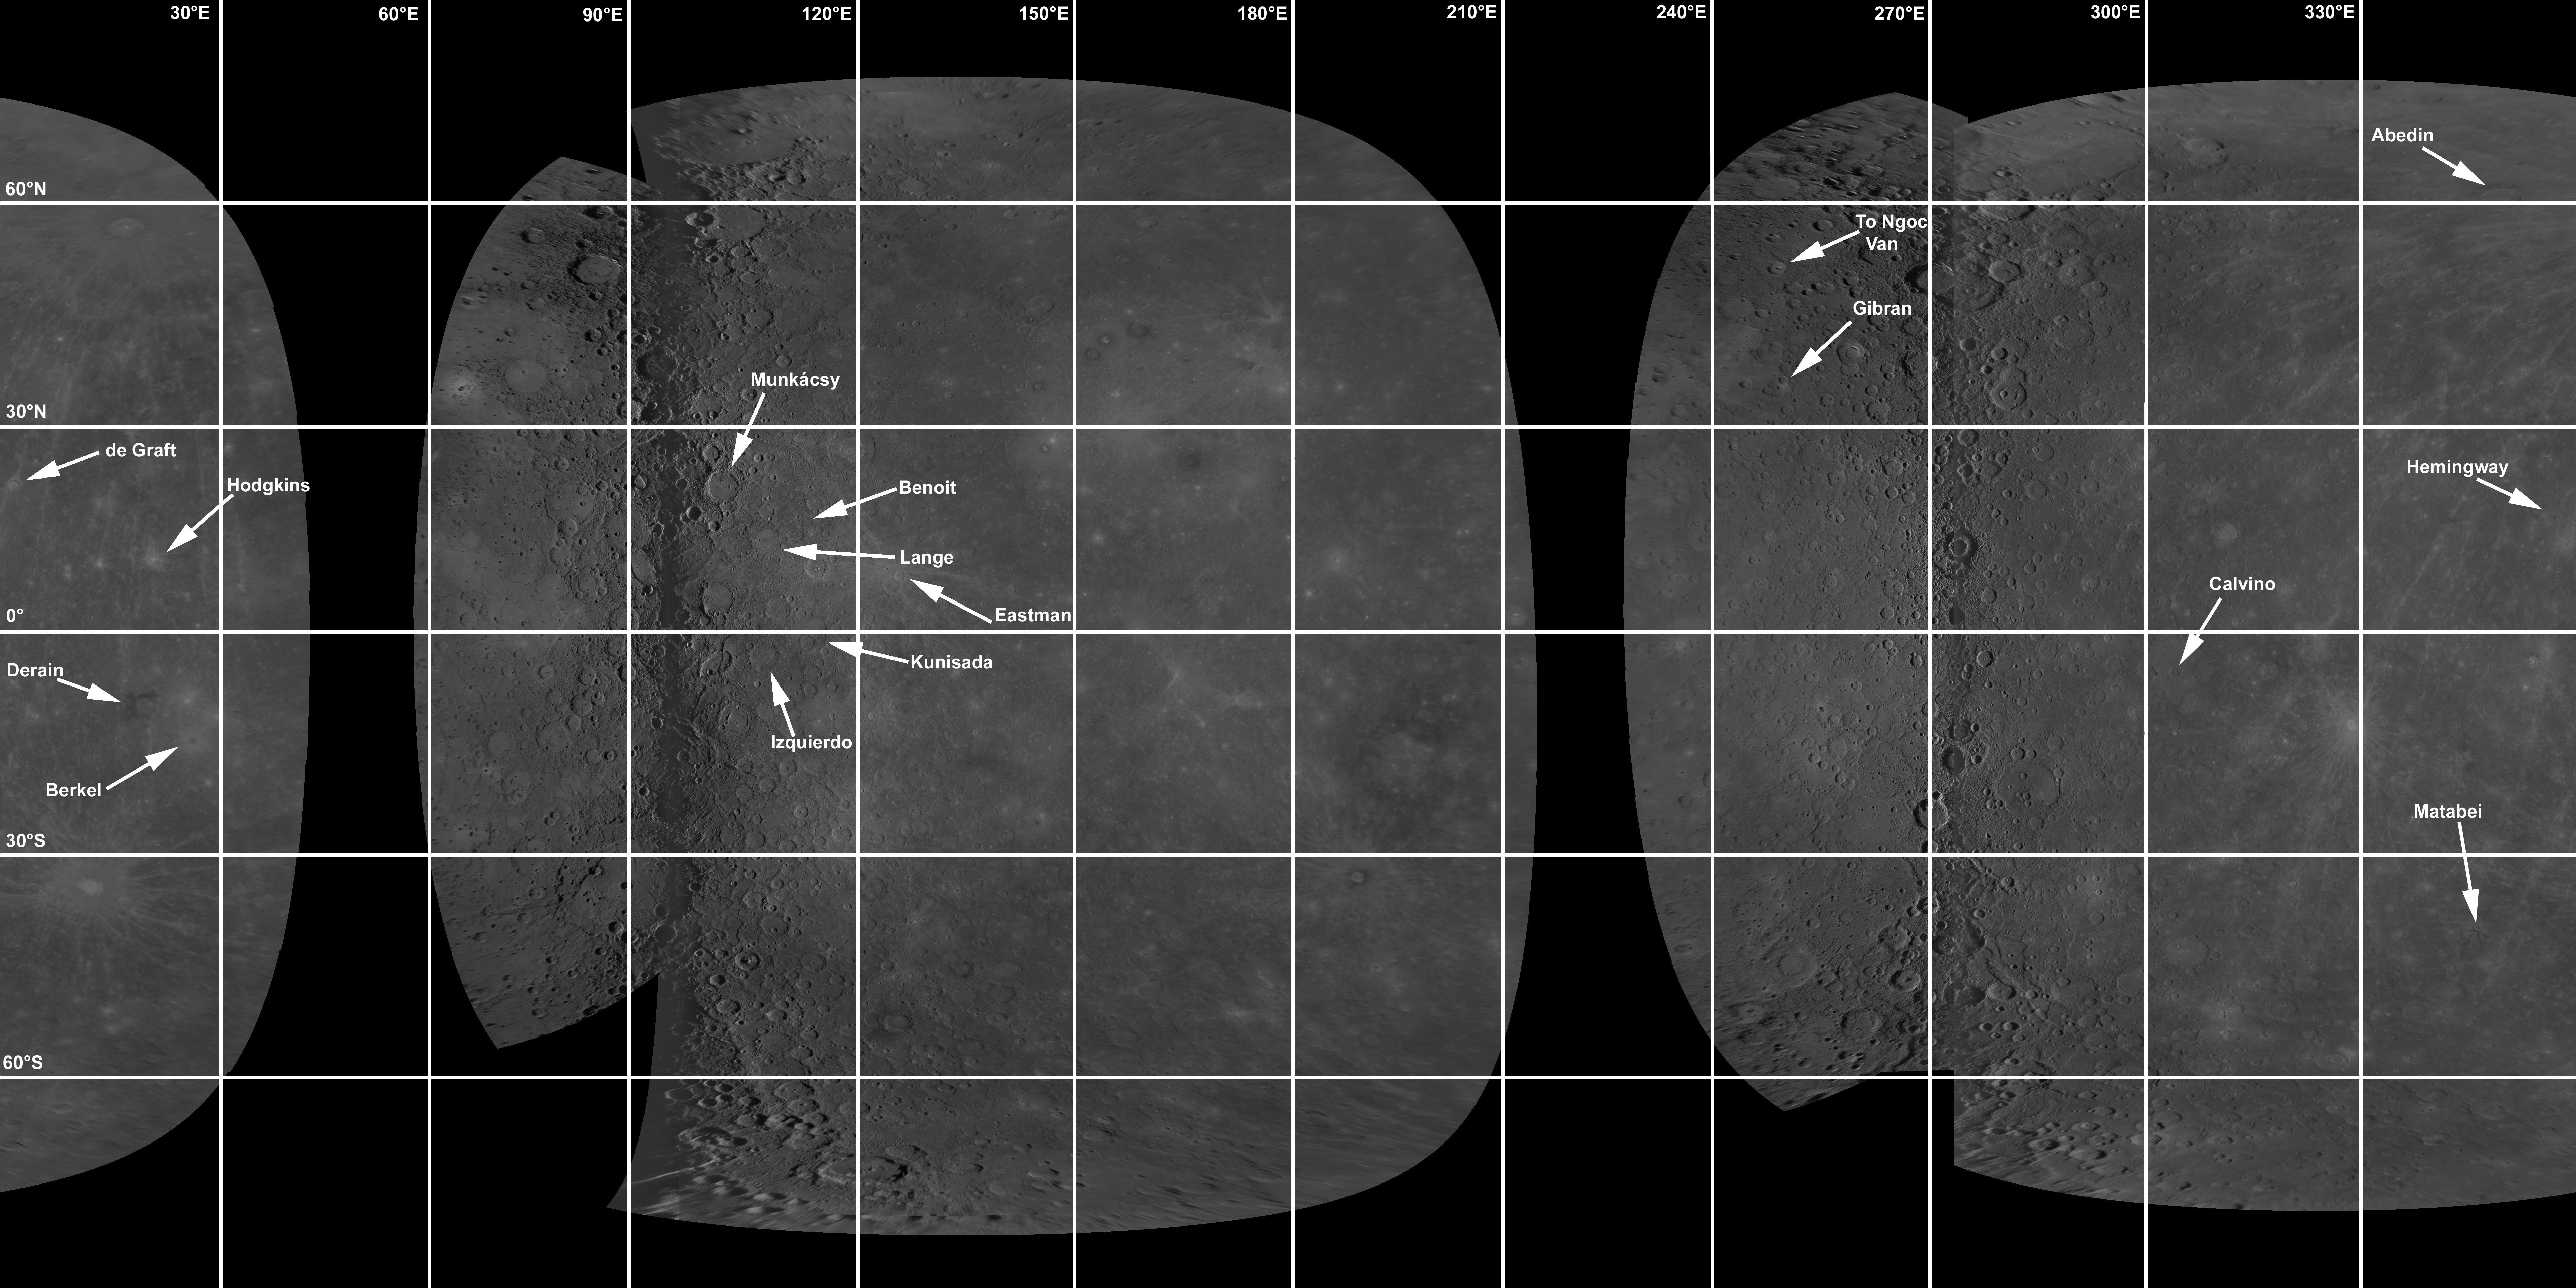

Locations of Mercury’s Newly Named Craters

The International Astronomical Union recently approved names for 16 impact craters on Mercury. Several of the craters are from areas seen for the first time at close range by MESSENGER during its second Mercury flyby. The locations of these newly named craters are shown on this MESSENGER mosaic of Mercury. To learn more, read the full news story. The new crater names are:

Abedin, for Zainul Abedin, Bangladeshi painter and printmaker (1914-1976).Berkel, for Sabri Berkel, Turkish painter and printmaker (1909-1993).Benoit, for Rigaud Benoit, Haitian painter (1911-1987).Calvino, Italo Calvino, Italian writer (1923-1985).de Graft, for Joe de Graft, Ghanaian playwright, poet, and novelist (1924-1978).Derain, for Andre Derain, French painter (1880-1954).Eastman, for Charles A. Eastman (Ohiyesa), Sioux author (1858-1939).Gibran, for Kahlil (Khalil) Gibran, Lebanese-American artist, poet, and writer (1883-1931).Hemingway, for Ernest Hemingway, American author (1899-1961).Hodgkins, for Frances Hodgkins, New Zealand painter (1869-1947).Izquierdo, for María Izquierdo, Mexican painter (c.1902-1955).Kunisada, for Utagawa Kunisada, Japanese woodblock printmaker (1786-1864).Lange, for Dorothea Lange, American photographer (1895-1965).Matabei, for Iwasa Matabei, Japanese painter (1578-1650).Munkácsy, for Mihály Munkácsy, Hungarian painter (1844-1900).To Ngoc Van, Vietnamese painter (1906-1954).
Craters on Mercury are name for deceased artists, writers, and composers. The full list of feature names on Mercury, as well as other planetary bodies, is available at the U.S. Geological Survey Gazetteer of Planetary Nomenclature.

Date Acquired: January 14, 2008, and October 6, 2008
Instrument: Narrow Angle Camera (NAC) of the Mercury Dual Imaging System (MDIS)
Scale: Mercury’s diameter is 4880 kilometers (3030 miles)

These images are from MESSENGER, a NASA Discovery mission to conduct the first orbital study of the innermost planet, Mercury. For information regarding the use of images, see the MESSENGER image use policy.

Credit: NASA/Johns Hopkins University Applied Physics Laboratory/Carnegie Institution of Washington